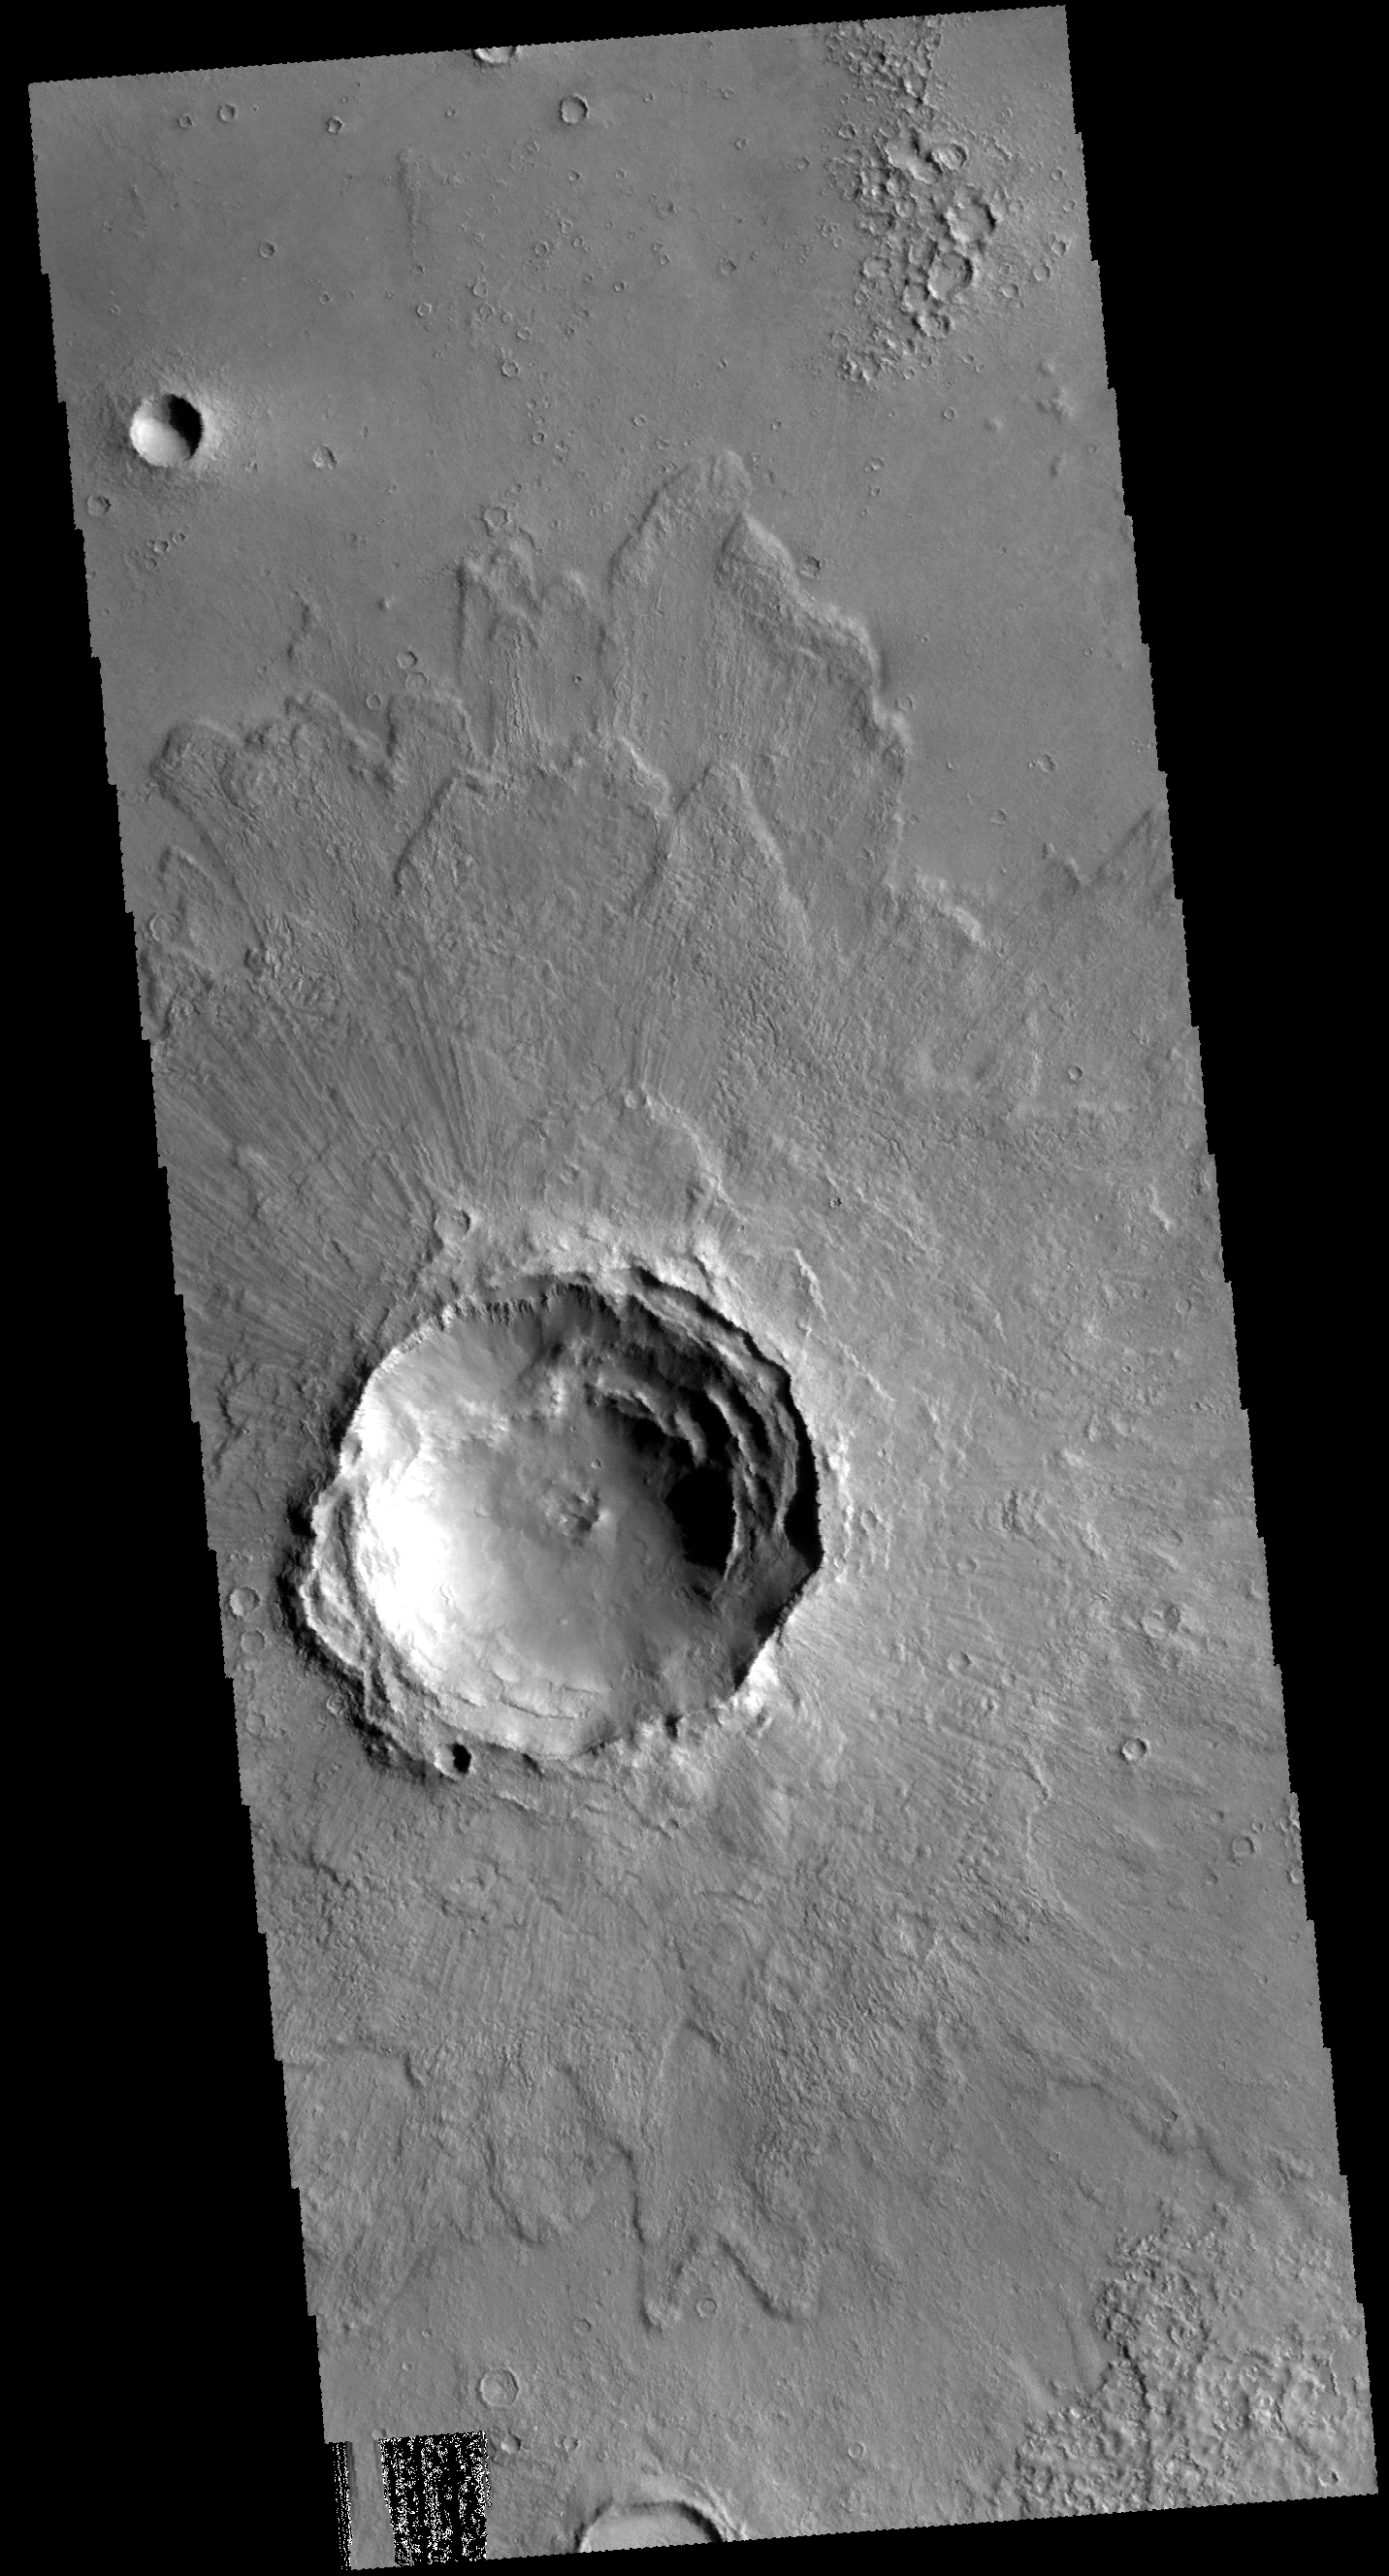

Rampart Crater

This VIS image shows an unnamed crater in Acidalia Planitia. The margins of the ejecta are lobate and higher than the ejecta closer to the crater. This type of ejecta blanket is called rampart and it is thought that a volitile material like water may have played a role in creating this morphology. The crater is fairly pristine, and therefore relatively young.

Credit: NASA/JPL-Caltech/ASU